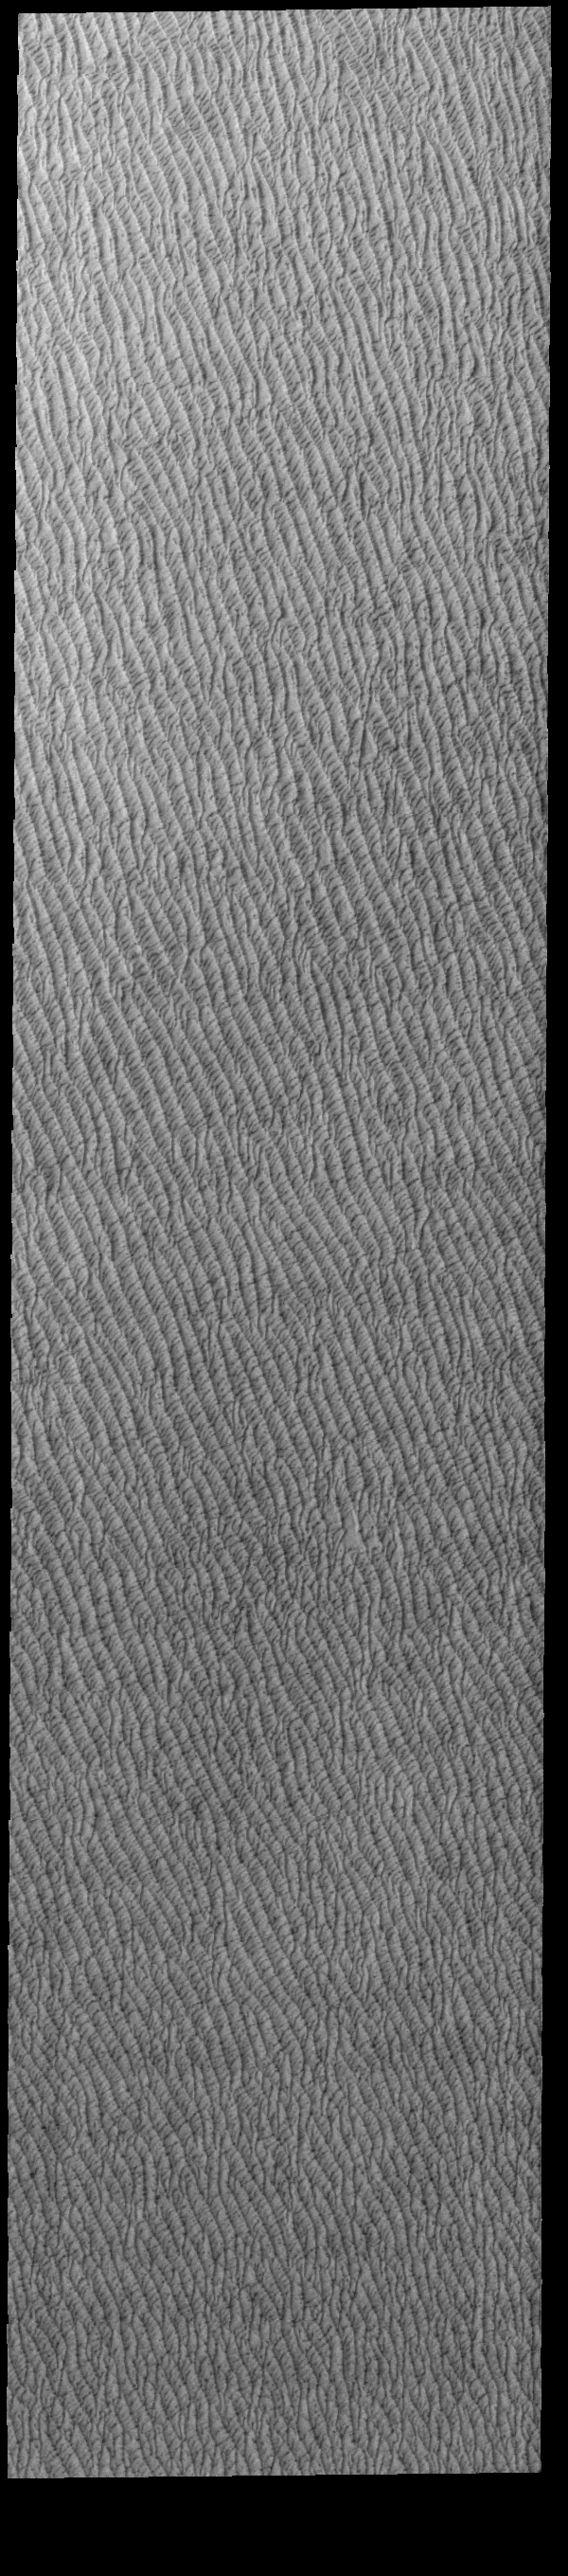

Olympia Undae

This VIS image of Olympia Undae was collected at the start polar spring. As the season changes into springtime, the dune crests are just starting to shed the winter frosts which completely hide the darker sand beneath. The density of dunes and the alignments of the dune crests varies with location, controlled by the amount of available sand and the predominant winds over time.

Olympia Undae is a vast dune field in the north polar region of Mars. It consists of a broad sand sea or erg that partly rings the north polar cap from about 120° to 240°E longitude and 78° to 83°N latitude. The dune field covers an area of approximately 470,000 km2 (bigger than California, smaller than Texas). Olympia Undae is the largest continuous dune field on Mars. Olympia Undae is not the only dune field near the north polar cap, several other smaller fields exist in the same latitude, but in other ranges of longitude, e.g. Abolos and Siton Undae. Barchan and transverse dune forms are the most common. In regions with limited available sand individual barchan dunes will form, the surface beneath and between the dunes is visible. In regions with large sand supplies, the sand sheet covers the underlying surface, and dune forms are found modifying the surface of the sand sheet. In this case transverse dunes are more common. Barchan dunes “point” down wind, transverse dunes are more linear and form parallel to the wind direction. The “square” shaped transverse dunes in Olympia Undae are due to two prevailing wind directions.

Credit: NASA/JPL-Caltech/ASU